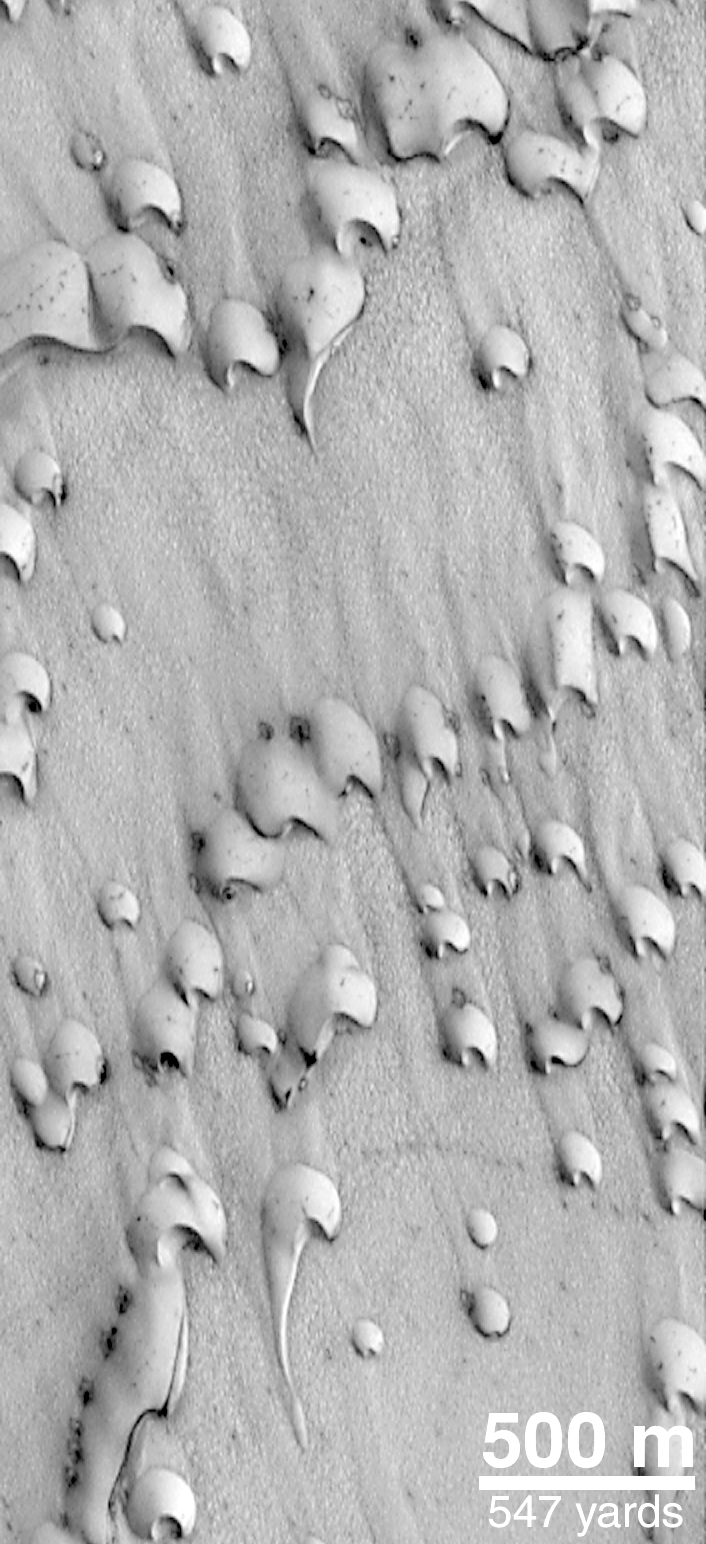

Frost-covered Dunes

MOC image of dunes in Chasma Boreale, a giant trough in the north polar cap. This September 1998 view shows dark sand emergent from beneath a veneer of bright frost left over from the northern winter that ended in July 1998.

Credit: NASA/JPL/MSSS